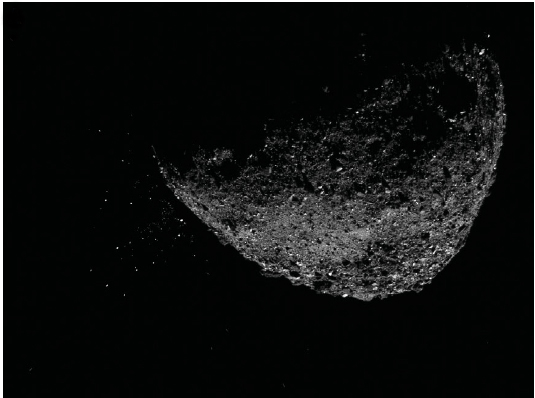

Asteroid Bennu Particles

This view of asteroid Bennu ejecting particles from its surface on Jan. 6, 2019, was created by combining two images taken by the NavCam 1 imager aboard NASA’s OSIRIS-REx spacecraft: a short exposure image, which shows the asteroid clearly, and a long-exposure image (five seconds), which shows the particles clearly. Other image-processing techniques were also applied, such as cropping and adjusting the brightness and contrast of each layer.

Credit: NASA/Goddard/University of Arizona/Lockheed Martin